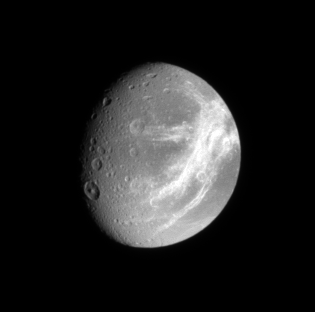

Dione’s Fractured Face

The Cassini spacecraft catches a glimpse of the bright fractures that adorn the trailing side of icy Dione.

North on Dione (1,126 kilometers, or 700 miles across) is up.

The image was taken in visible light with the Cassini spacecraft narrow-angle camera on Nov. 18, 2007. The view was obtained at a distance of approximately 1 million kilometers (623,000 miles) from Dione and at a Sun-Dione-spacecraft, or phase, angle of 45 degrees. Image scale is 6 kilometers (4 miles) per pixel.

The Cassini-Huygens mission is a cooperative project of NASA, the European Space Agency and the Italian Space Agency. The Jet Propulsion Laboratory, a division of the California Institute of Technology in Pasadena, manages the mission for NASA’s Science Mission Directorate, Washington, D.C. The Cassini orbiter and its two onboard cameras were designed, developed and assembled at JPL. The imaging operations center is based at the Space Science Institute in Boulder, Colo.

Credit: NASA/JPL/Space Science Institute